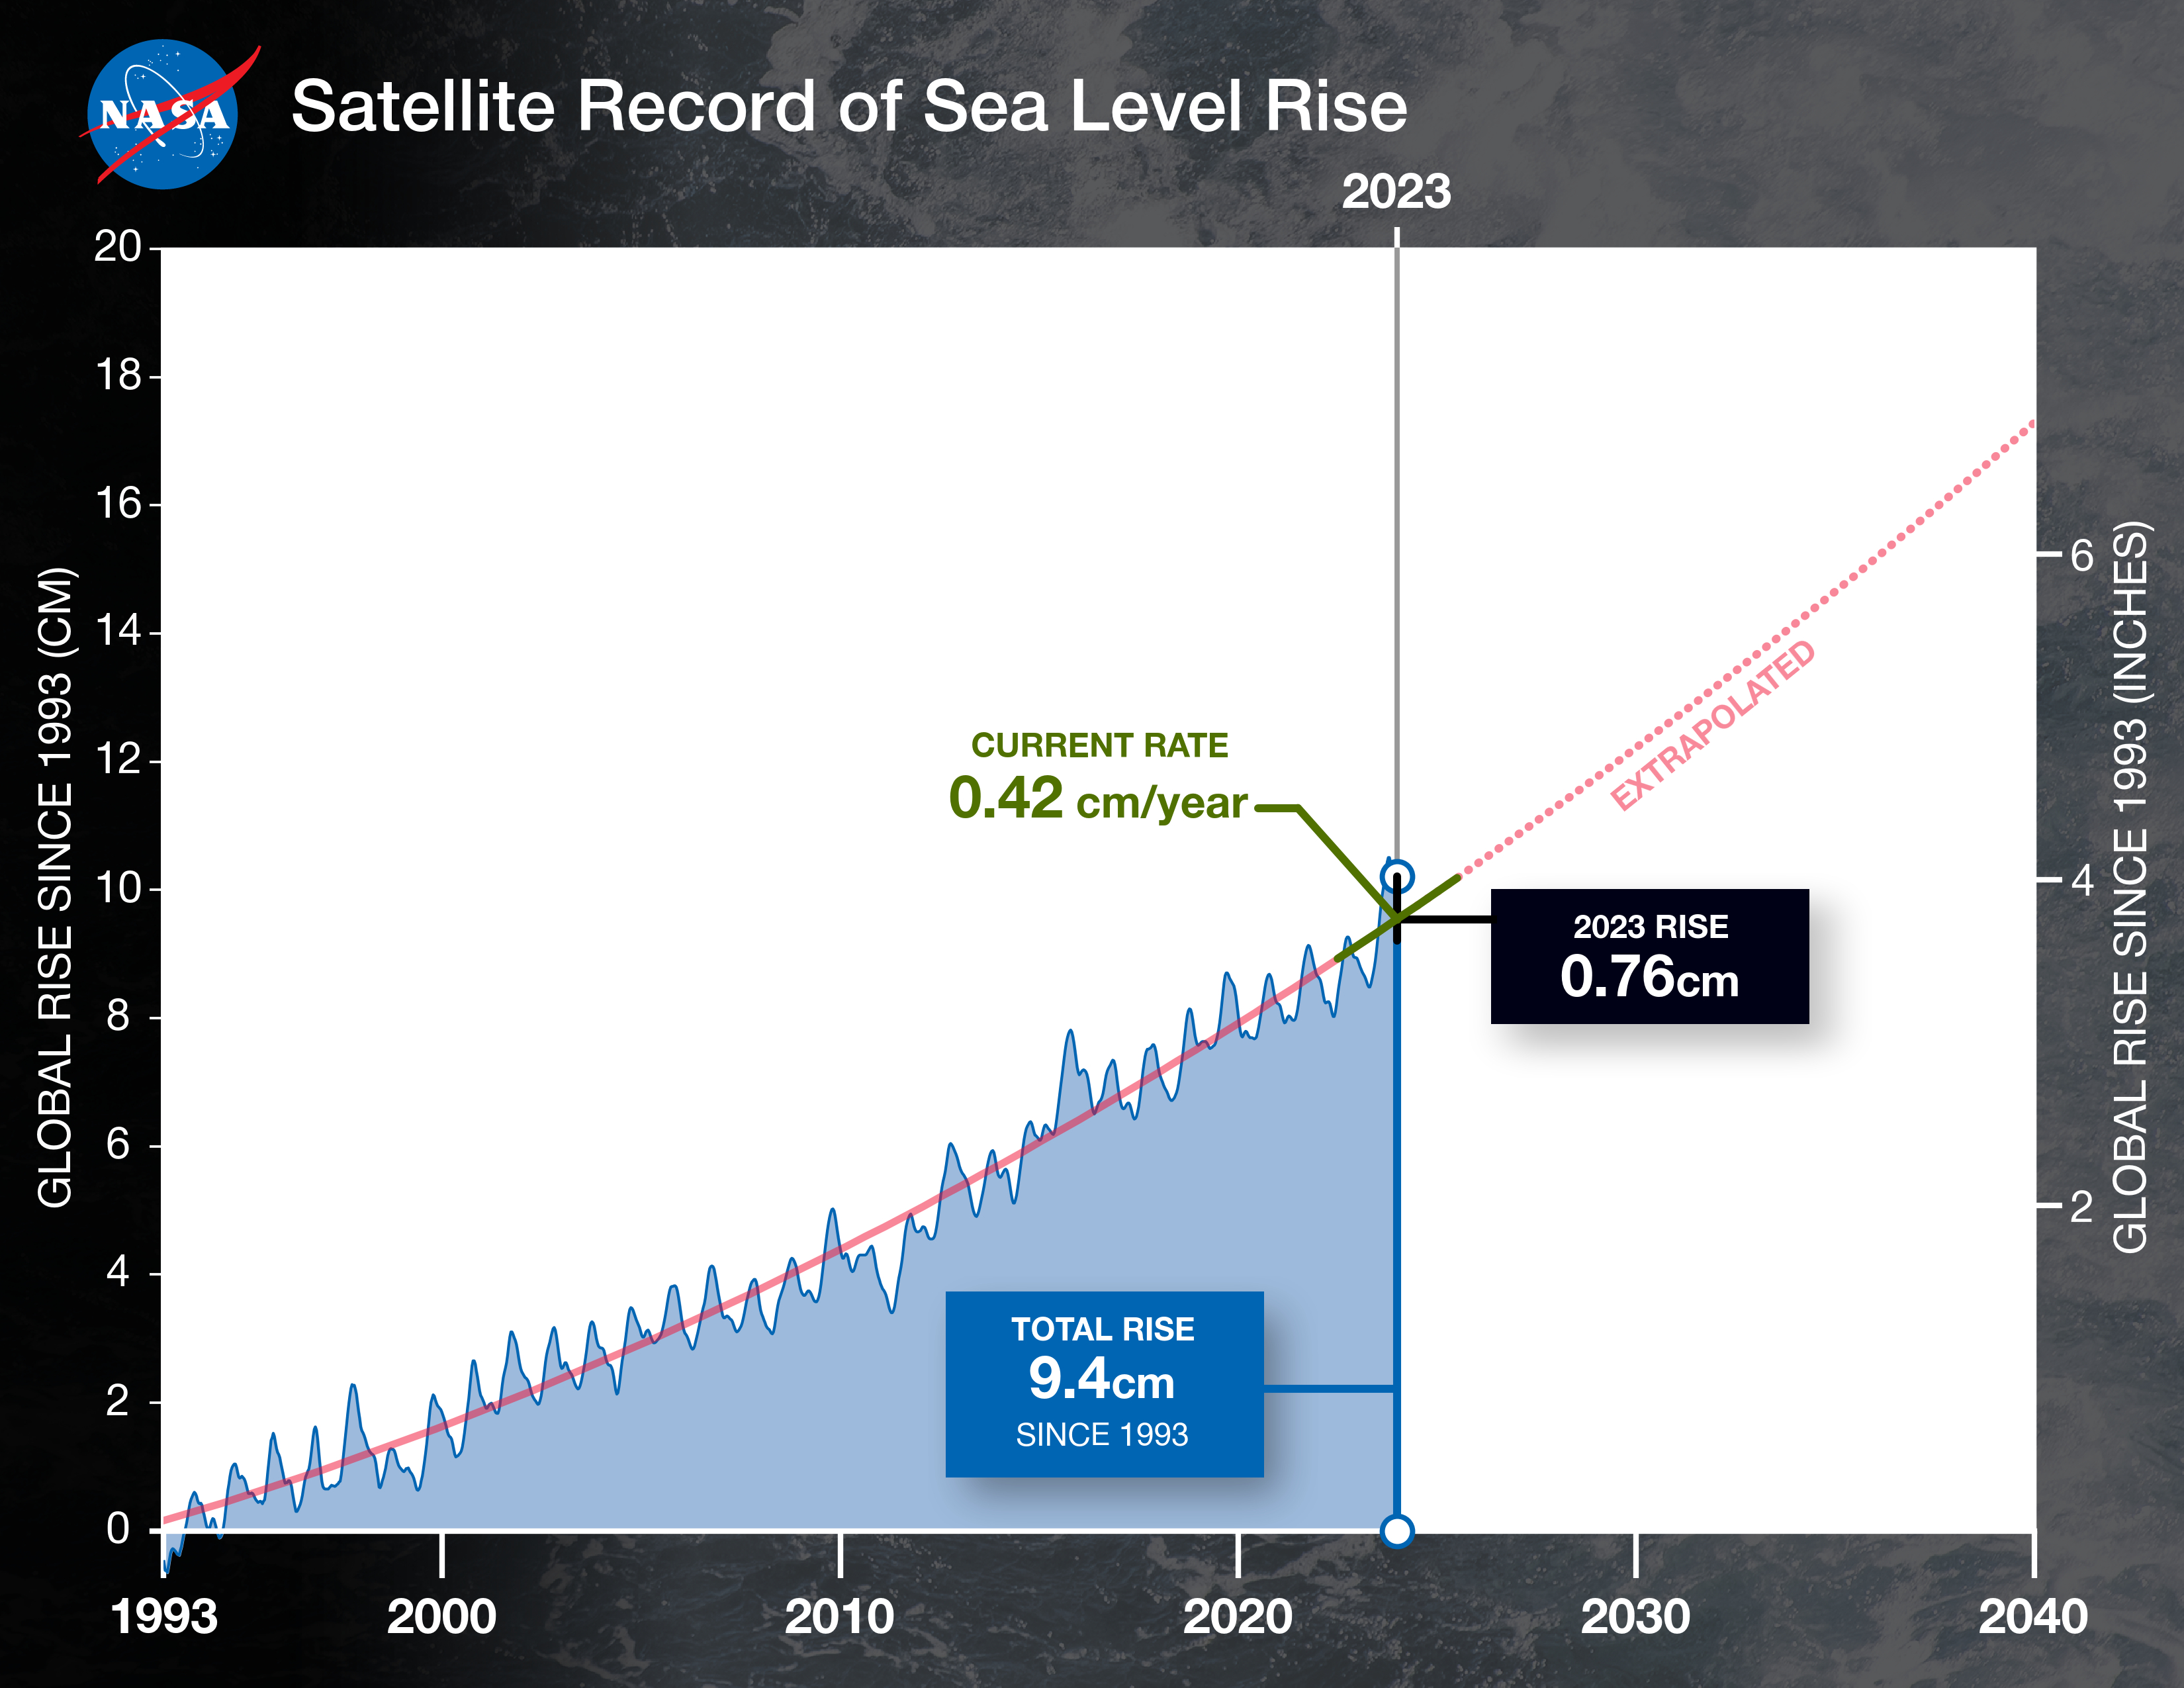

2023 Sea Level Rise Update

This graph shows the rise in global mean sea level from 1993 to 2023 based on data from a series of five international satellites. The solid red line indicates the trajectory of this increase, which has more than doubled over the three decades. The dotted red line projects future sea level rise.

The relatively large jump in sea level from 2022 to 2023, a rise of about 0.3 inches (0.76 centimeters), is due mostly to a warming climate and the development of a strong El Niño. The 2022-2023 rise is equivalent to draining a quarter of Lake Superior into the ocean over the course of a year.

This NASA-led analysis is based on a sea level data set featuring more than 30 years of satellite observations, starting with the U.S.-French TOPEX/Poseidon mission, which launched in 1992. The Sentinel-6 Michael Freilich mission, which launched in November 2020, is the latest in the series of satellites that have contributed to this sea level record.

Credit: NASA/JPL-Caltech